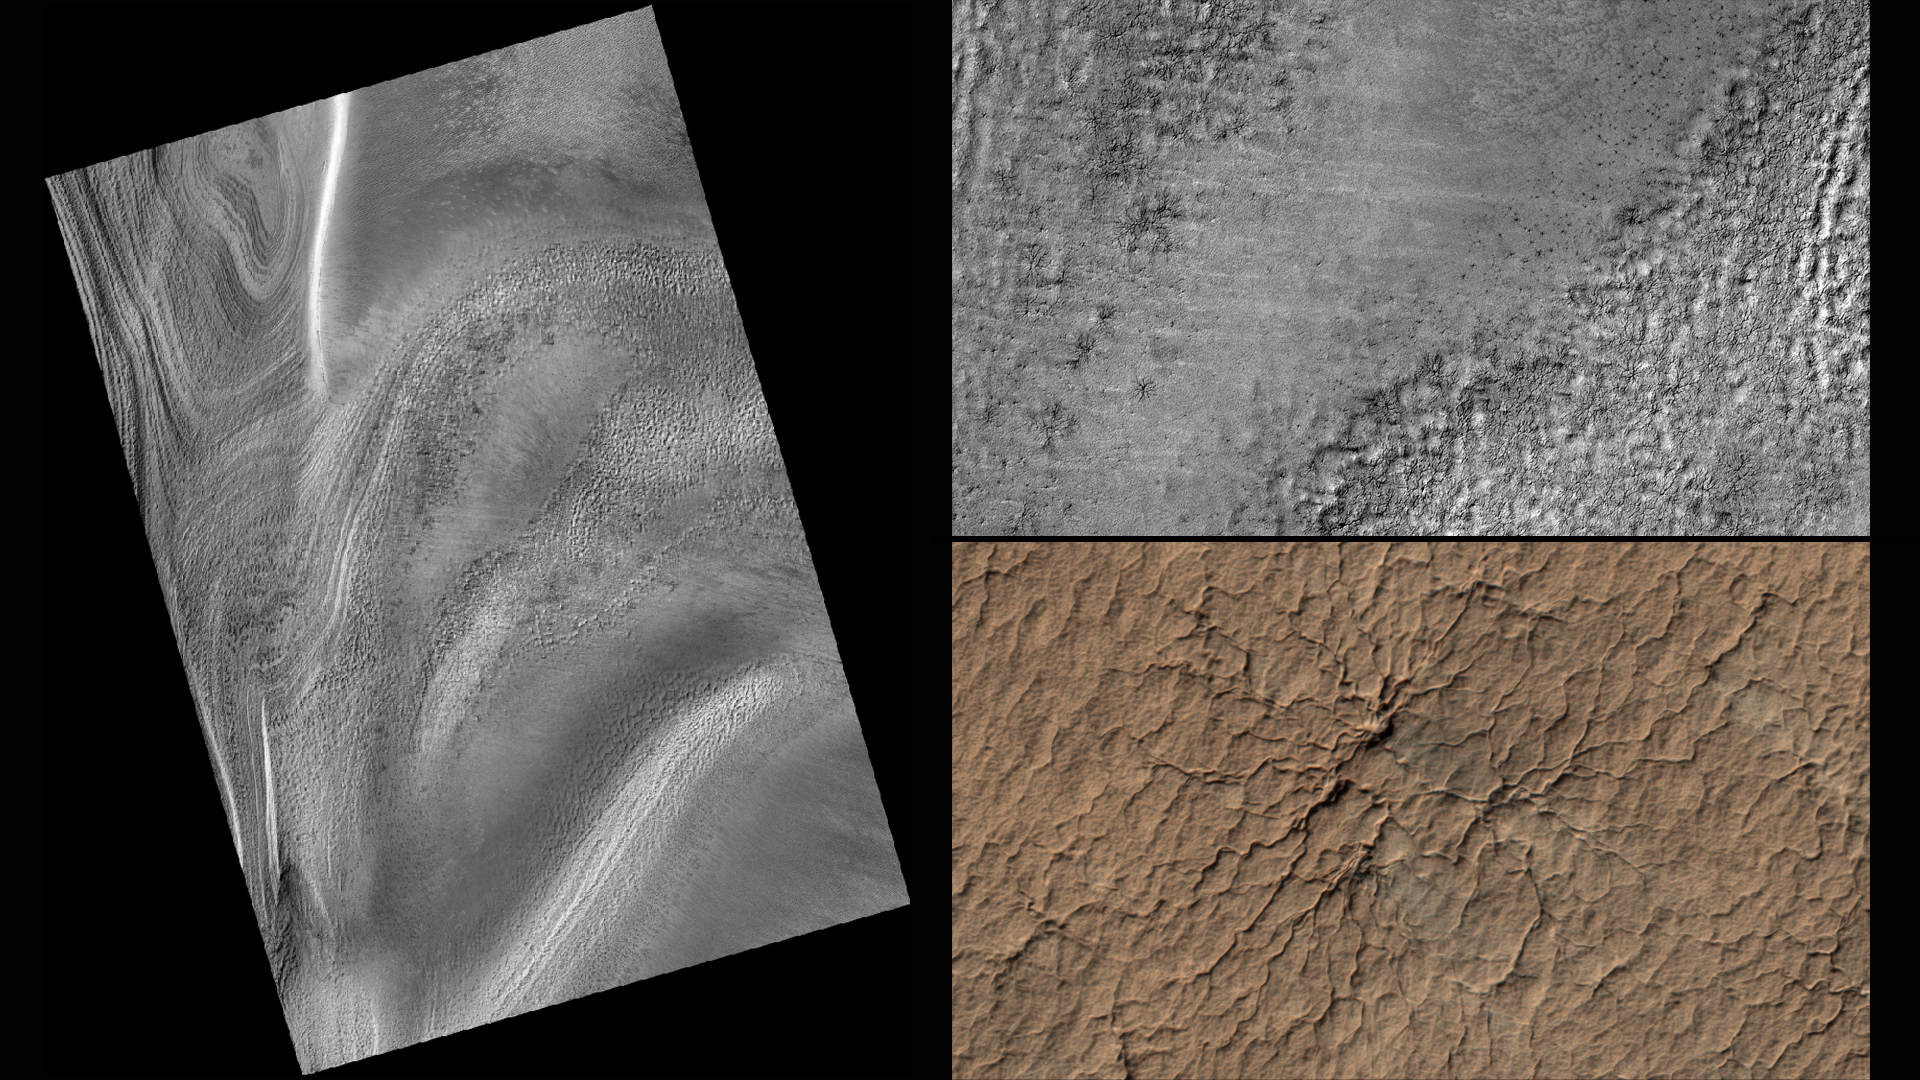

Volunteers Help Decide Where to Point Mars Camera

Figure 1

Figure 2

Figure 3

This series of images from NASA’s Mars Reconnaissance Orbiter successively zooms into “spider” features — or channels carved in the surface in radial patterns — in the south polar region of Mars. In a new citizen-science project, volunteers will identify features like these using wide-scale images from the orbiter. Their input will then help mission planners decide where to point the orbiter’s high-resolution camera for more detailed views of interesting terrain.

Volunteers will start with images from the orbiter’s Context Camera (CTX), which provides wide views of the Red Planet. The first two images in this series are from CTX; the top right image zooms into a portion of the image at left. The top right image highlights the geological spider features, which are carved into the terrain in the Martian spring when dry ice turns to gas. By identifying unusual features like these, volunteers will help the mission team choose targets for the orbiter’s High Resolution Imaging Science Experiment (HiRISE) camera, which can reveal more detail than any other camera ever put into orbit around Mars. The final image is this series (bottom right) shows a HiRISE close-up of one of the spider features.

Information about how to participate is at the “Planet Four: Terrains” website, at http://terrains.planetfour.org.

With CTX, HiRISE and four other instruments, the Mars Reconnaissance Orbiter has been investigating Mars since 2006. The mission launched on Aug. 12, 2005, from Cape Canaveral Air Force Station, Florida.

Malin Space Science Systems, San Diego, built and operates CTX. The University of Arizona, Tucson, operates HiRISE, which was built by Ball Aerospace & Technologies Corp. of Boulder, Colorado. NASA’s Jet Propulsion Laboratory, a division of the California Institute of Technology, Pasadena, manages the Mars Reconnaissance Orbiter Project NASA’s Science Mission Directorate, Washington. Lockheed Martin Space Systems, Denver, built the orbiter and collaborates with JPL to operate it.

Credit: NASA/JPL-Caltech/MSSS/Univ. of Arizona